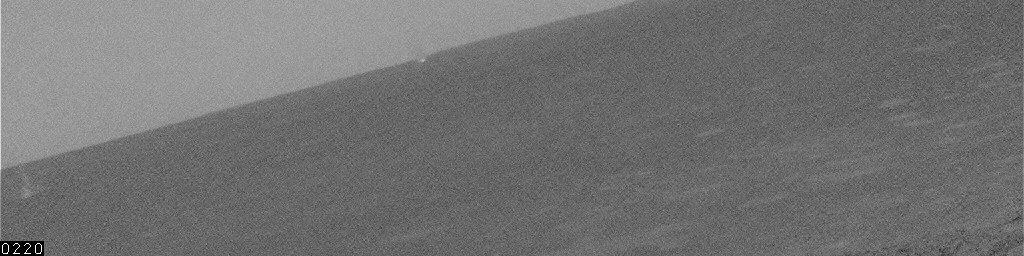

Dust Devil in Gusev Crater, Sol 445

This movie clip shows a single dust devil — a whirlwind that lofts dust into the air — about 2 kilometers (1 mile) away, moving across a plain inside Mars’ Gusev Crater for several minutes. The dust devil appears in 21 frames. The number of seconds elapsed since the first frame is indicated at lower left of the images, typically 20 seconds between frames. The navigation camera on NASA’s Mars Exploration Rover Spirit took these images on the rover’s 445th martian day, or sol (April 14, 2005.) Contrast has been enhanced for anything in the images that changes from frame to frame, that is, for the dust devil.

Scientists expected dust devils since before Spirit landed. The landing area inside Gusev Crater is filled with dark streaks left behind when dust devils pick dust up from an area. It is also filled with bright “hollows,” which are dust-filled miniature craters. Dust covers most of the terrain. Winds flow into and out of Gusev crater every day. The Sun heats the surface so that the surface is warm to the touch even though the atmosphere at 2 meters (6 feet) above the surface would be chilly. That temperature contrast causes convection. Mixing the dust, winds, and convection can trigger dust devils.

Credit: NASA/JPL